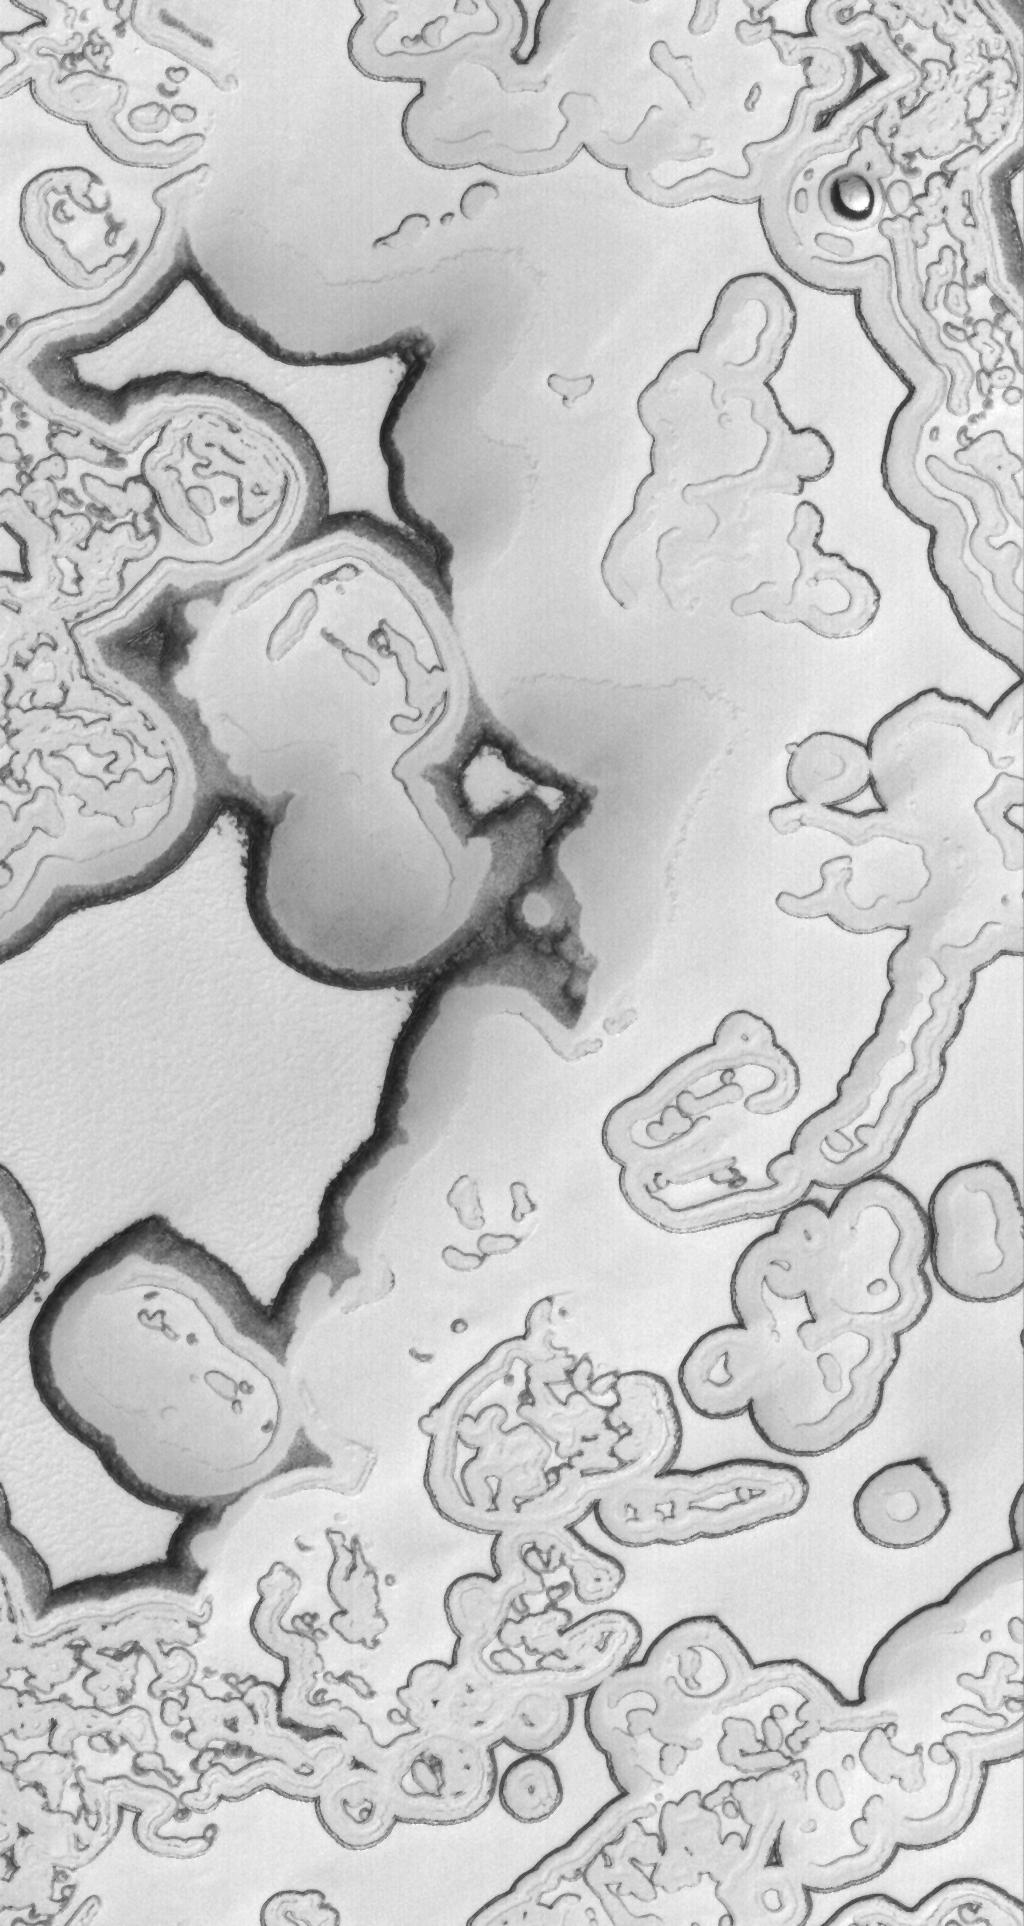

Incomplete Puzzle

15 April 2006
This Mars Global Surveyor (MGS) Mars Orbiter Camera (MOC) image shows a mid-summer view of a portion of the south polar residual cap of Mars. The large, relatively flat-lying, puzzle-like pieces in this scene are mesas composed largely of solid carbon dioxide.

Location near: 85.5°S, 76.8°W
Image width: ~3 km (~1.9 mi)
Illumination from: upper left
Season: Southern Summer

Credit: NASA/JPL/Malin Space Science Systems